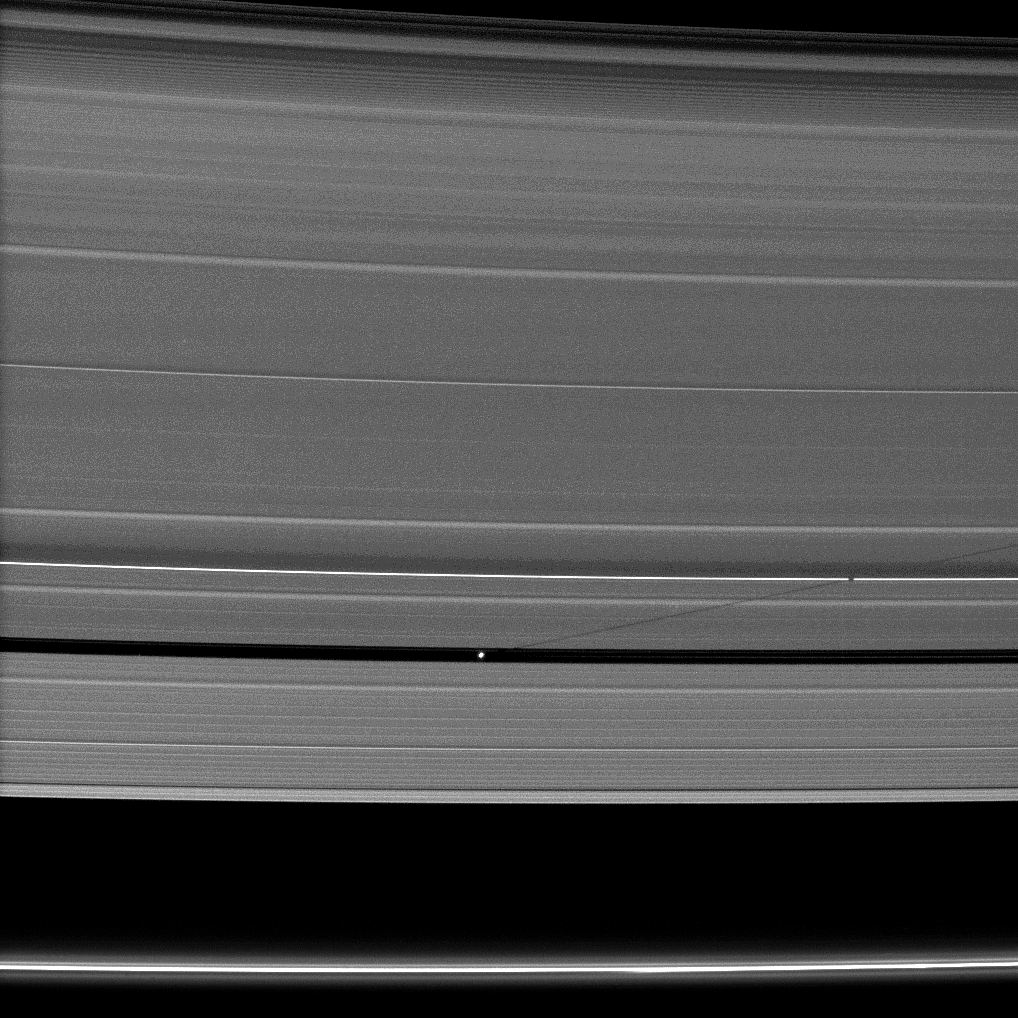

Pan’s Shadow

Saturn’s small moon Pan casts a long shadow across the A ring in this image captured by the Cassini spacecraft a few days after the planet’s August 2009 equinox.

Pan (28 kilometers, or 17 miles across) can be seen orbiting in the Encke Gap of the A ring below the center of the image. The thin F ring is at the very bottom of the image. The shadow is interrupted by the crest of a bending wave on the right of the image. See PIA10501 to learn more about such waves.

The novel illumination geometry that accompanies equinox lowers the sun’s angle to the ringplane, significantly darkens the rings, and causes out-of-plane structures to look anomalously bright and cast shadows across the rings. These scenes are possible only during the few months before and after Saturn’s equinox, which occurs only once in about 15 Earth years. Before and after equinox, Cassini’s cameras have spotted not only the predictable shadows of some of Saturn’s moons (see PIA11657), but also the shadows of newly revealed vertical structures in the rings themselves (see PIA11665).

This view looks toward the northern, sunlit side of the rings from about 18 degrees above the ringplane.

The image was taken in visible light with the Cassini spacecraft narrow-angle camera on Aug. 14, 2009. The view was obtained at a distance of approximately 1.4 million kilometers (870,000 miles) from Pan. Image scale is 9 kilometers (6 miles) per pixel.

The Cassini-Huygens mission is a cooperative project of NASA, the European Space Agency and the Italian Space Agency. The Jet Propulsion Laboratory, a division of the California Institute of Technology in Pasadena, manages the mission for NASA’s Science Mission Directorate, Washington, D.C. The Cassini orbiter and its two onboard cameras were designed, developed and assembled at JPL. The imaging operations center is based at the Space Science Institute in Boulder, Colo.

Credit: NASA/JPL/Space Science Institute